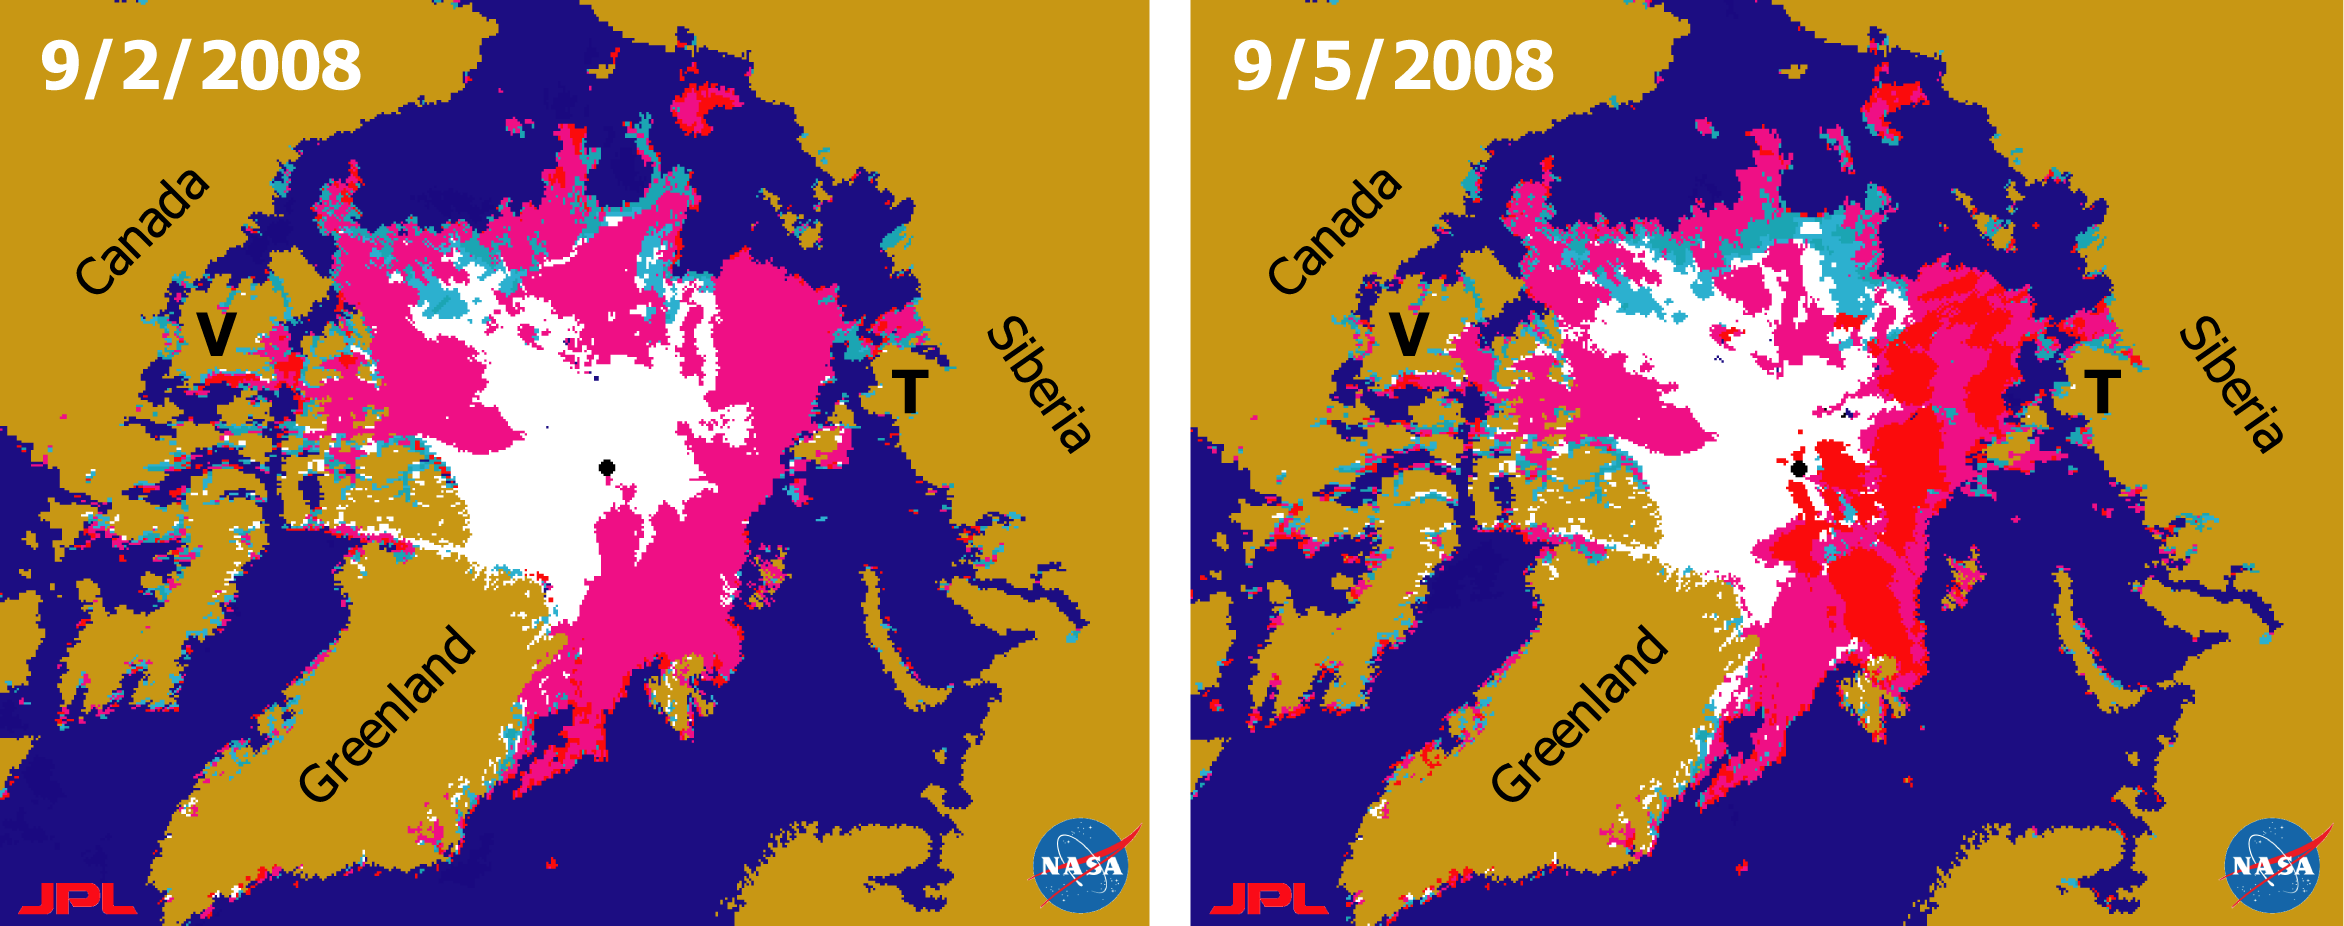

Recent State of Arctic Sea Ice

There has been considerable interest in the recent state of Arctic sea ice for scientific research and for operational applications especially along the Northern Sea Route and the Northwest Passage. This pair of sea ice maps was derived from radar data from NASA’s QuikScat satellite scatterometer on September 2, 2008 (left panel) and September 5, 2008 (right panel).

QuikScat’s unique features make it a powerful tool for mapping sea ice and accurately identifying sea ice conditions. It can distinguish sea ice from open water, differentiate different classes of ice, and compensate for effects of strong winds on ocean surfaces and effects of melt on ice.

In the above images, red areas denote sea ice that was undergoing active melting on the ice surface, magenta areas show sea ice with reduced melt, cyan areas are refrozen sea ice that had some residual wetness from earlier melting, and white areas represent sea ice that had been refrozen for 10 or more days. Ocean areas with less than 15 percent ice cover on the surface are blue, while land surfaces are shown in brown and missing data are depicted in black.

Along the coast of Siberia, the Northern Sea Route was blocked by ice in an area northeast of Taymyr Peninsula (denoted by the black “T“) on September 2. Just three days later, on September 5, an ocean path was observed in the same area. Warm air transported by northward winds led to extensive areas of active melt (red) over a larger region extending from the Barents Sea across the Kara Sea to the Laptev Sea on September 5. That melt event was so large that some parts of it reached as far north as the vicinity of the North Pole.

Along the Canadian north coast, the Northwest Passage was blocked in the Parry Channel north of Victoria Island (denoted by the black “V“) on both of these dates, and ice in the small straits south of Victoria Island was slightly reduced on September 5 compared to that on September 2. Very little active melt (red) was observed in the Canadian Arctic Archipelago on both dates.

The sea routes may be opened or closed rapidly by transient weather events. Such unstable sea ice conditions in the passages can cause a significant navigation risk.

The total sea ice extent in the Arctic at this time was about 0.5 million square kilometers (0.2 mission square miles) larger than that at the same time last year. That difference in sea ice extent amounts to an area the size of Spain.

QuikSCAT, managed by JPL, measures ocean surface wind/stress by sending radar pulses to the surface and measuring the strength of the signals returned.

QuikScat Background
NASA’s Quick Scatterometer (QuikScat) spacecraft was launched from Vandenberg Air Force Base, California on June 19, 1999. QuikScat carries the SeaWinds scatterometer, a specialized microwave radar that measures near-surface wind speed and direction under all weather and cloud conditions over the Earth’s oceans.

Credit: NASA/JPL/QuikScat Science Team